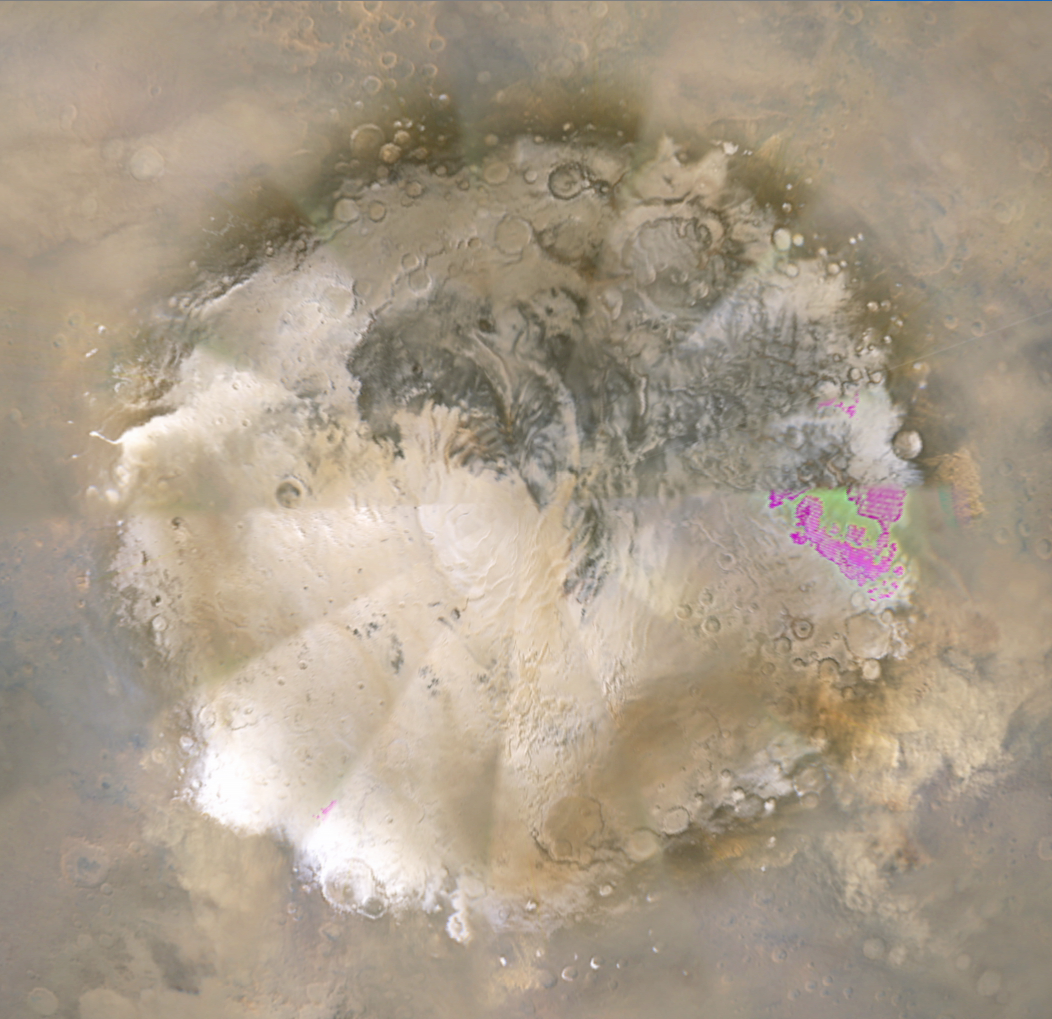

Weather Movie, Mars South Polar Region, March-April 2009 (Close-up View)

This movie shows the southern high-latitudes region of Mars from March 19 through April 14, 2009, a period when regional dust storms occurred along the retreating edge of carbon-dioxide frost in the seasonal south polar cap. Compared with a full-hemisphere view (see PIA11987), this view shows more details of where the dust clouds formed and how they moved around the planet.

The movie combines hundreds of images from the Mars Color Imager (MARCI) camera on NASA’s Mars Reconnaissance Orbiter.

In viewing the movie, it helps to understand some of the artifacts produced by the nature of MARCI images when seen in animation. MARCI acquires images in swaths from pole-to-pole during the dayside portion of each orbit. The camera can cover the entire planet in just over 12 orbits, and takes about 1 day to accumulate this coverage. The indiviual swaths are assembled into a mosaic, and that mosaic is shown here wrapped onto a sphere. The blurry portions of the mosaic, seen to be “pinwheeling” around the planet in the movie, are the portions of adjacent images viewing obliquely through the hazy atmosphsere. Portions with sharper-looking details are the central part of an image, viewing more directly downward through less atmosphere than the obliquely viewed portions. MARCI has a 180-degree field of view, and Mars fills about 78 percent of that field of view when the camera is pointed down at the planet. However, the Mars Reconnaissance Orbiter often is pointed to one side or the other off its orbital track in order to acquire targeted observations by the higher-resolution imaging systems on the spacecraft. When such rolls exceed about 20 degrees, gaps occur in the mosaic of MARCI swaths. Also, dark gaps appear when data are missing, either because of irrecoverable data drops, or because not all the data have yet been transmitted from the spacecraft.

It isn’t easy to see the actual dust motion in the atmosphere in these images, owing to the apparent motion of these artifacts. However, by concentrating on specific surface features (craters, prominent ice deposits, etc.) and looking for the brownish clouds of dust, it is possible to see where the storms start and how they move around the planet.

In additon to tracking the storms, it is also interesting to watch how the seasonal cap shrinks from the beginning to the end of the animation. This shrinkage results from subliming of the carbon-dioxide frost from the surface as the frost absorbs southern hemisphere mid-spring sunlight. The temperature contrast between the warm sunlit ground just north of the cap’s edge and the cold carbon-dioxide frost generates strong winds, enhanced by the excess carbon dioxide subliming off the cap. These winds create the conditions that lead to the dust storms.

Malin Space Science Systems, San Diego, provided and operates the Mars Color Imager. NASA’s Jet Propulsion Laboratory, a division of the California Institute of Technology in Pasadena, manages the Mars Reconnaissance Orbiter for NASA’s Science Mission Directorate, Washington. Lockheed Martin Space Systems, Denver, is the prime contractor for the project and built the spacecraft.

Credit: NASA/JPL-Caltech/MSSS